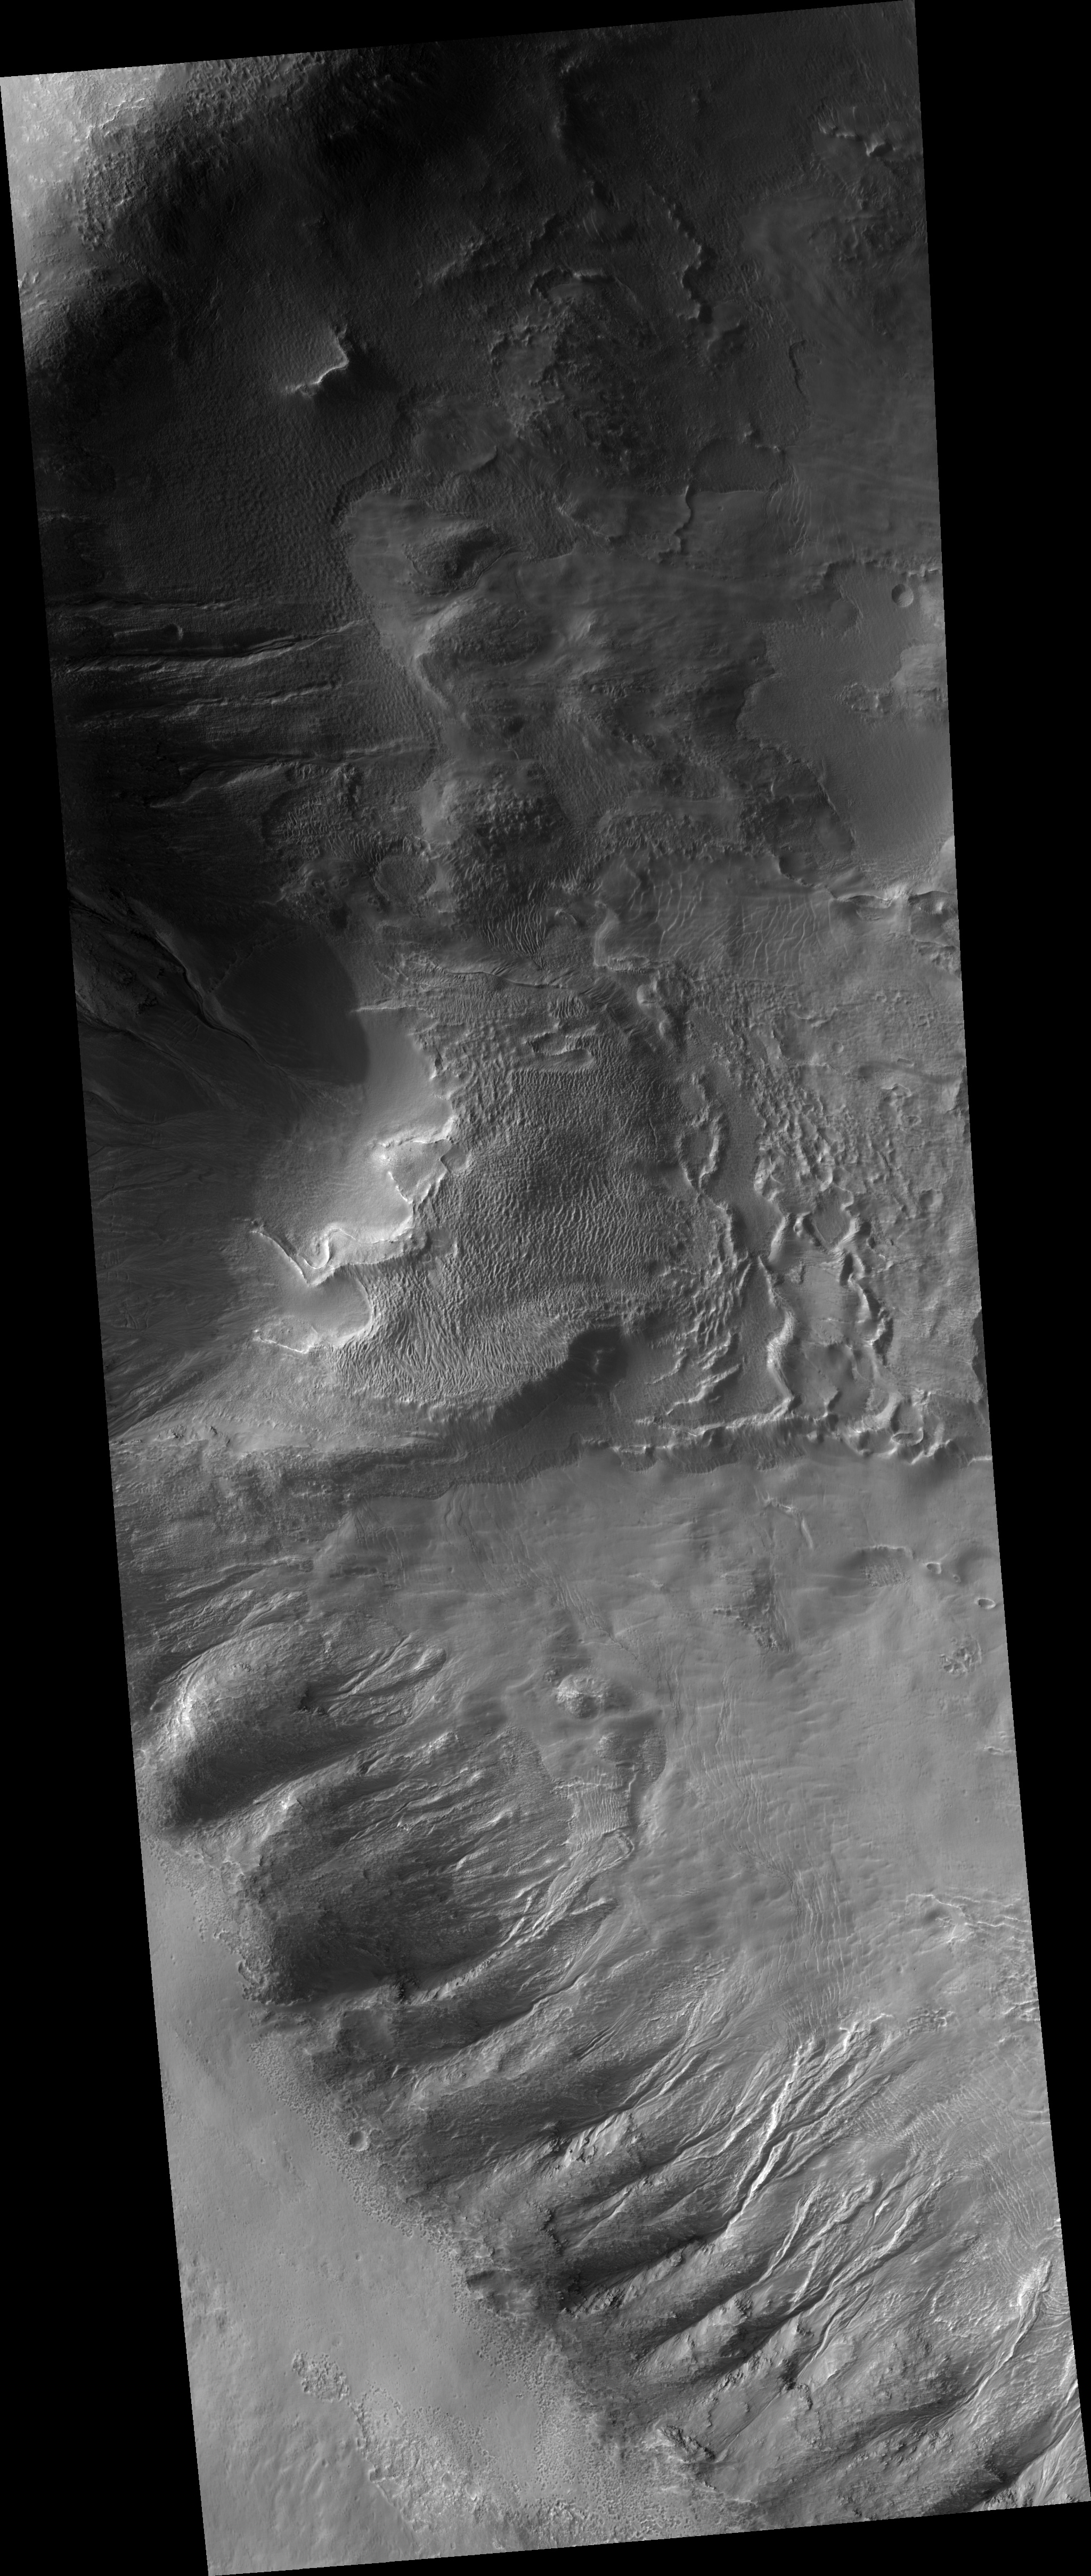

Gully Grab Bag in Crater Wall in the Terra Sirenum Region

This HiRISE image (PSP_002291_1335) shows the complex, gullied western wall of a kilometer-deep impact crater in the Terra Sirenum region. This is an interesting crater because it appears to be mantled by the fluidized ejecta blanket of a slightly smaller crater just to the west.

A diverse set of gullies originate at multiple elevations along the crater wall. Prominent gullies have incised through the overlying ejecta into the upper walls to reveal numerous resistant dark layers. The floors of these gullies display a host of interesting features, including braided middle reaches, cut banks, channel bars, and stream terracing. These are all features suggestive of water flow.

Miniature gully systems, less than a kilometer long, start much further downslope than the larger gullies yet display the usual gully attributes, including theater-headed alcove source regions, incised middle reaches, and overlapping alluvial fans at their lower reaches. Detailed studies of these and other gully systems should help to elucidate the gully formation mechanisms.

Observation Geometry
Acquisition date: 1 January 2007
Local Mars time: 3:41 PM
Degrees latitude (centered): -46.2 °
Degrees longitude (East): 184.5 °
Range to target site: 272.0 km (170.0 miles)
Original image scale range: 54.4 cm/pixel (with 2 x 2 binning) so objects ~163 cm across are resolved
Map-projected scale: 50 cm/pixel and north is up
Map-projection: EQUIRECTANGULAR
Emission angle: 23.6 °
Phase angle: 90.1 °
Solar incidence angle: 70 °, with the Sun about 20 ° above the horizon
Solar longitude: 170.7 °, Northern Summer

NASA’s Jet Propulsion Laboratory, a division of the California Institute of Technology in Pasadena, manages the Mars Reconnaissance Orbiter for NASA’s Science Mission Directorate, Washington. Lockheed Martin Space Systems, Denver, is the prime contractor for the project and built the spacecraft. The High Resolution Imaging Science Experiment is operated by the University of Arizona, Tucson, and the instrument was built by Ball Aerospace and Technology Corp., Boulder, Colo.

Credit: NASA/JPL/University of Arizona